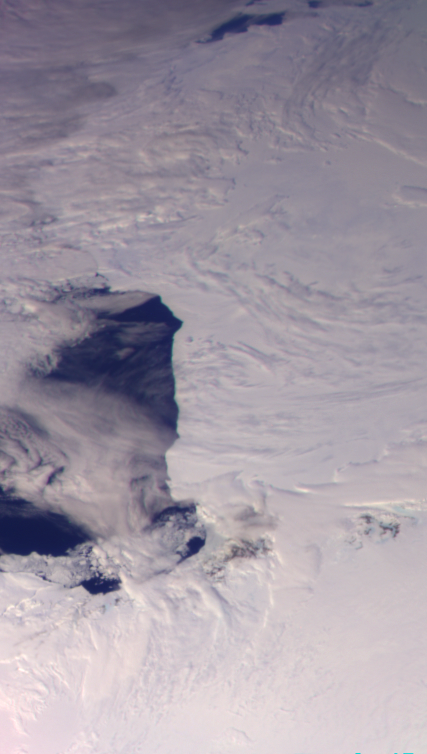

Antarctica – Ross Ice Shelf

This color picture of Antarctica is one part of a mosaic of pictures covering the entire polar continent taken during the hours following Galileo’s historic first encounter with its home planet. The view shows the Ross Ice Shelf to the right and its border with the sea. An occasional mountain can be seen poking through the ice near the McMurdo Station. It is late spring in Antarctica, so the sun never sets on the frigid, icy continent. This picture was taken about 6:20 p.m. PST on December 8, 1990. From top to bottom, the frame looks across about half of Antarctica.

Credit: NASA/JPL